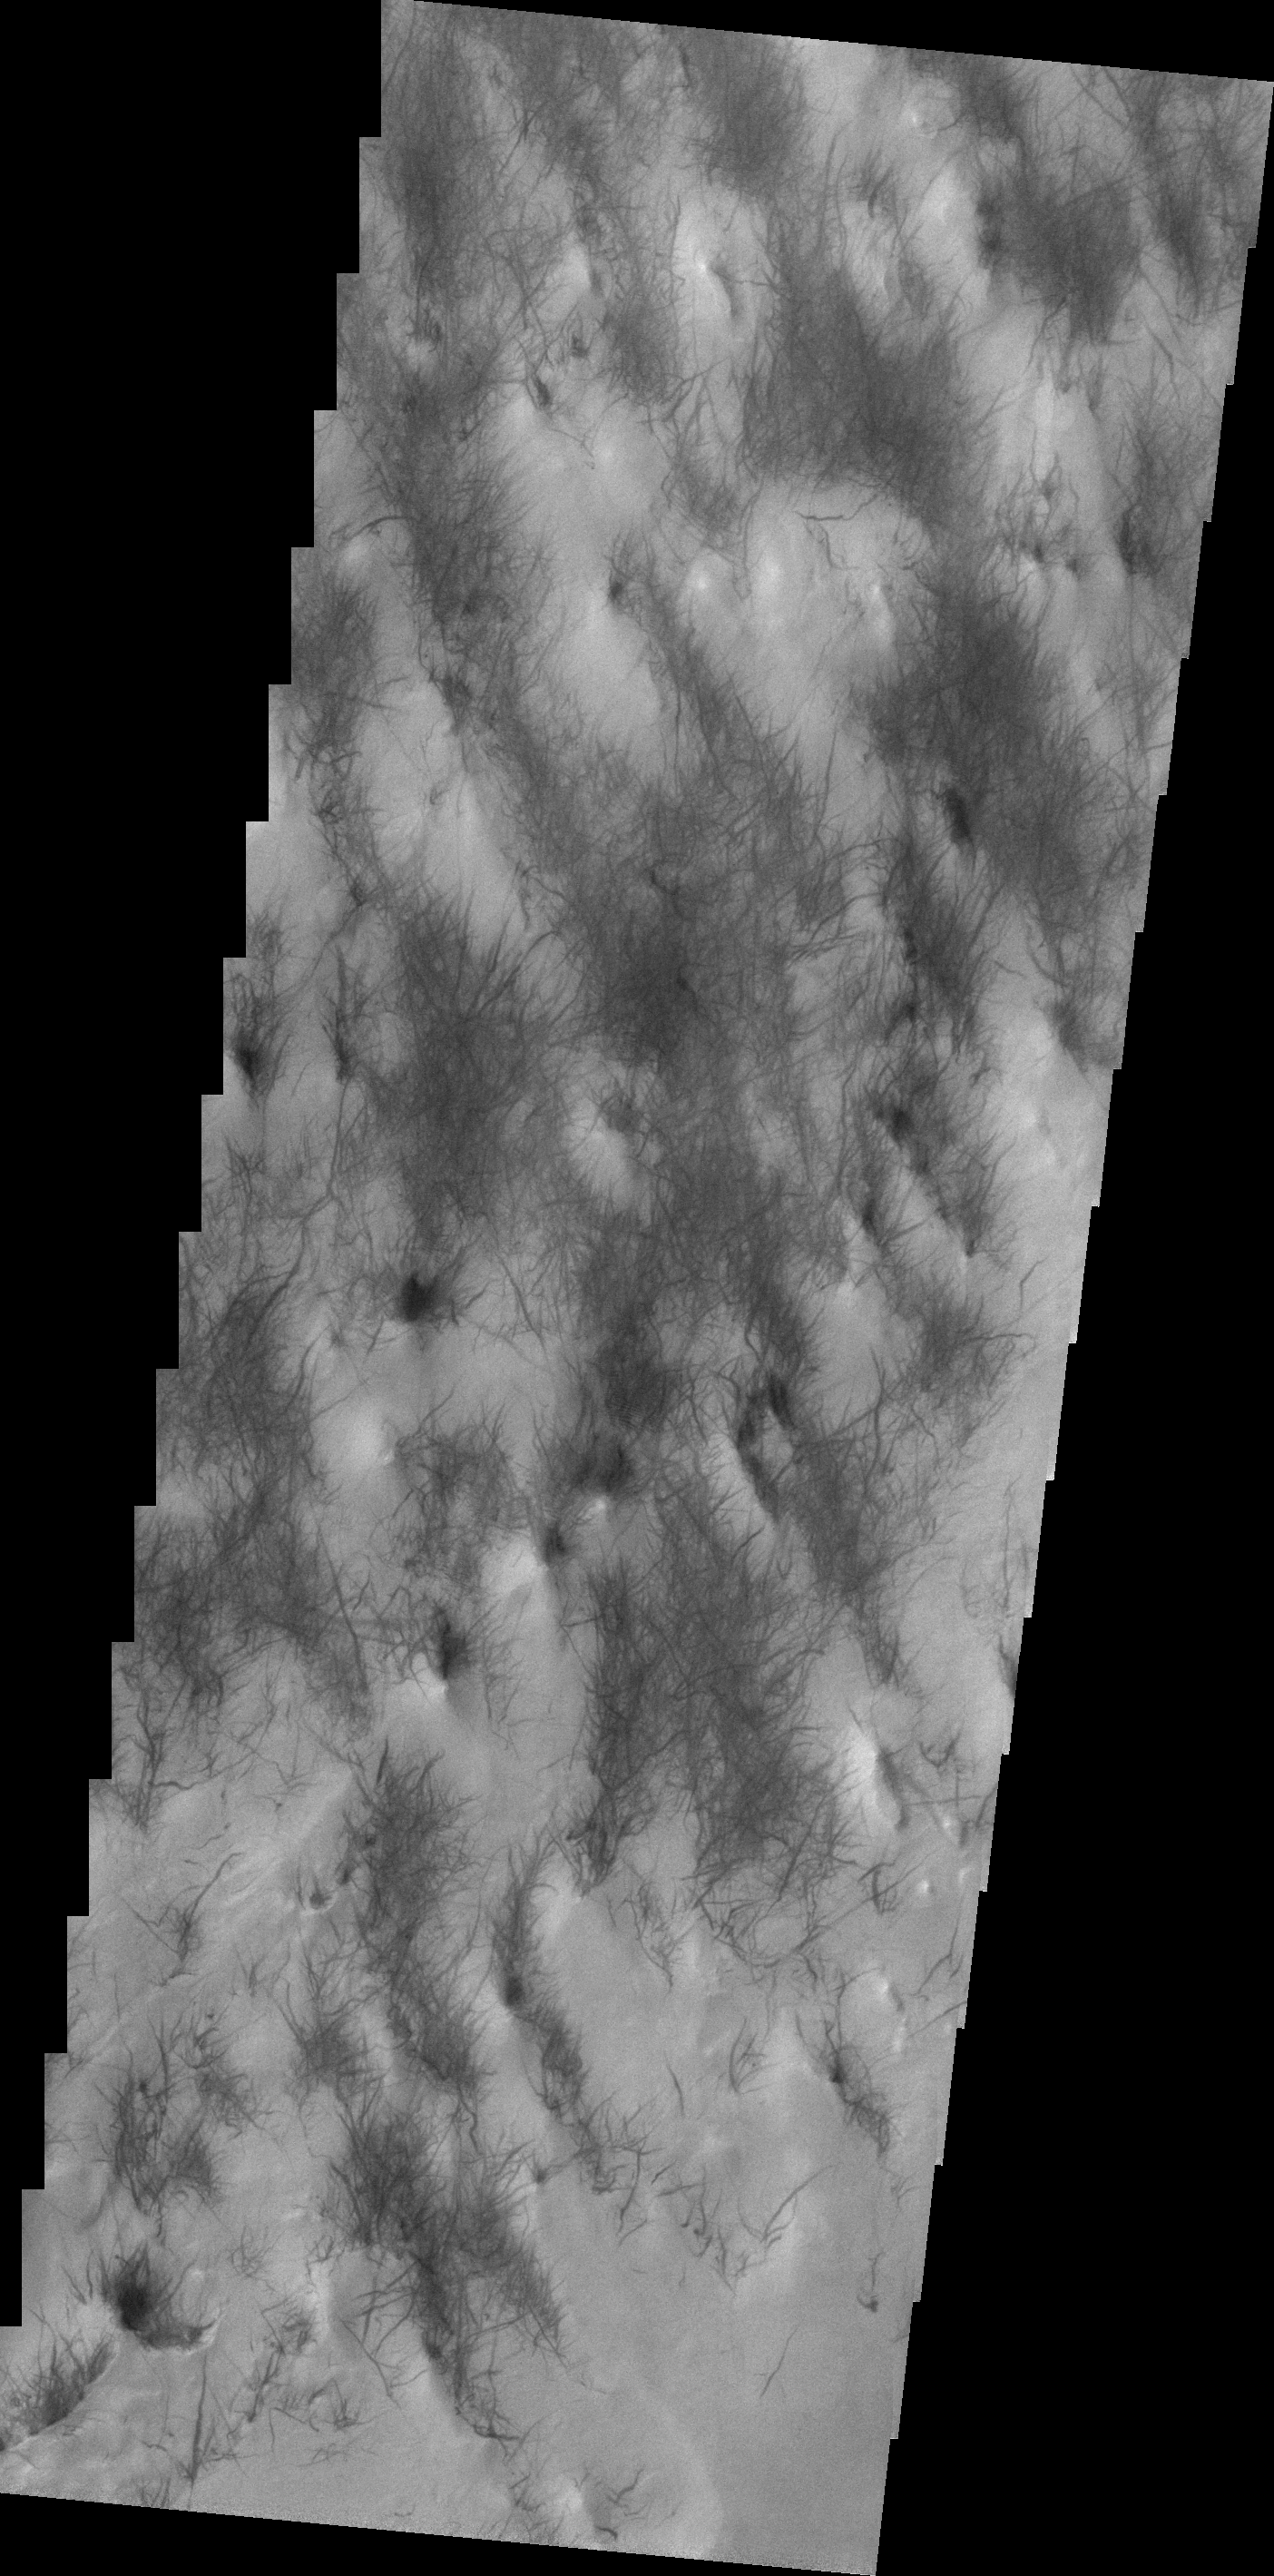

Dust Devil Tracks

The dust devil tracks in today’s VIS image are located in Argyre Planitia.

Credit: NASA/JPL/ASU